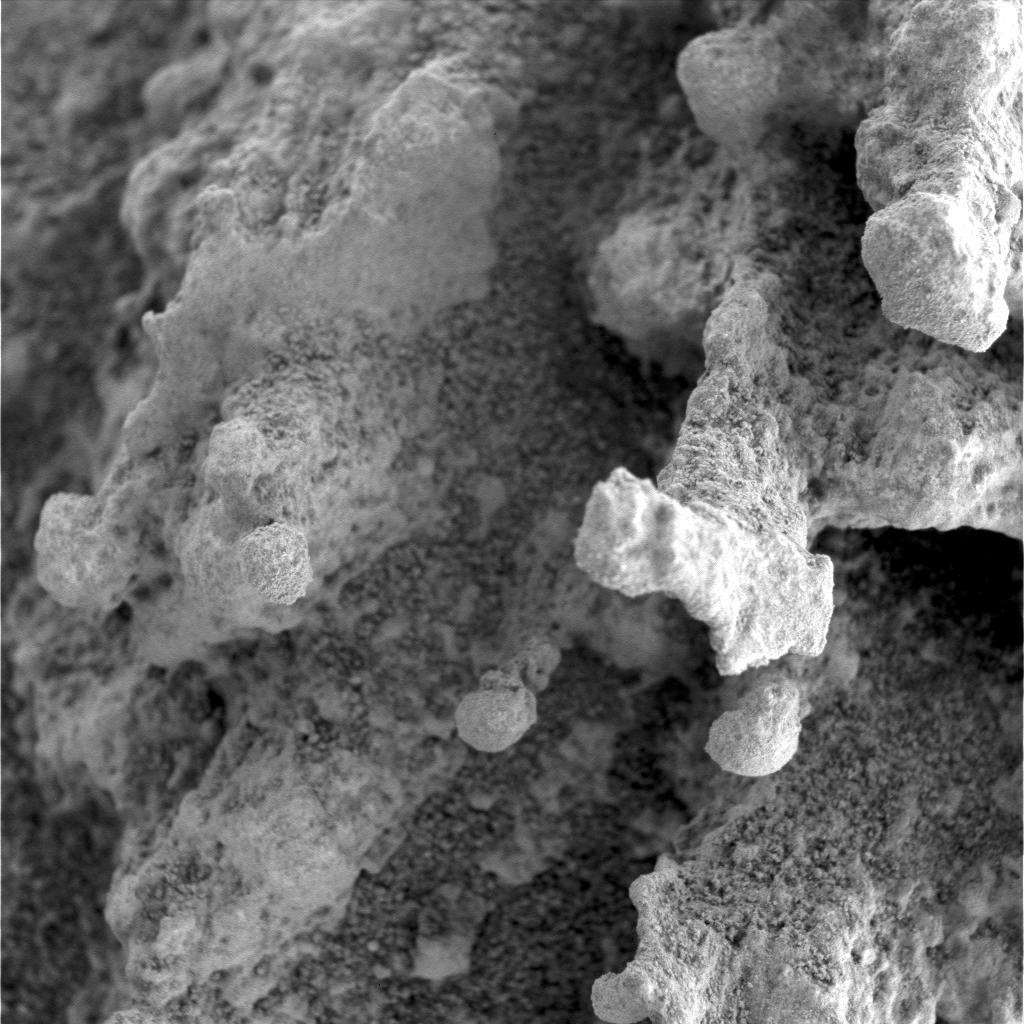

A ‘Pot of Gold’ Rich with Nuggets (Sol 163-2)

This close-up image taken by the Mars Exploration Rover Spirit highlights the nobular nuggets that cover the rock dubbed “Pot of Gold.” These nuggets appear to stand on the end of stalk-like features. The surface of the rock is dotted with fine-scale pits. Data from the rover’s scientific instruments have shown that Pot of Gold contains the mineral hematite, which can be formed with or without water.

Scientists are planning further observations of this rock, which they hope will yield more insight into the hematite’s origins as well as how the enigmatic nuggets formed.

This image was taken by Spirit’s microscopic imager on sol 163 (June 18, 2004). The observed area is 3 centimeters by 3 centimeters (1.2 inches by 1.2 inches).

Credit: NASA/JPL/Cornell/USGS